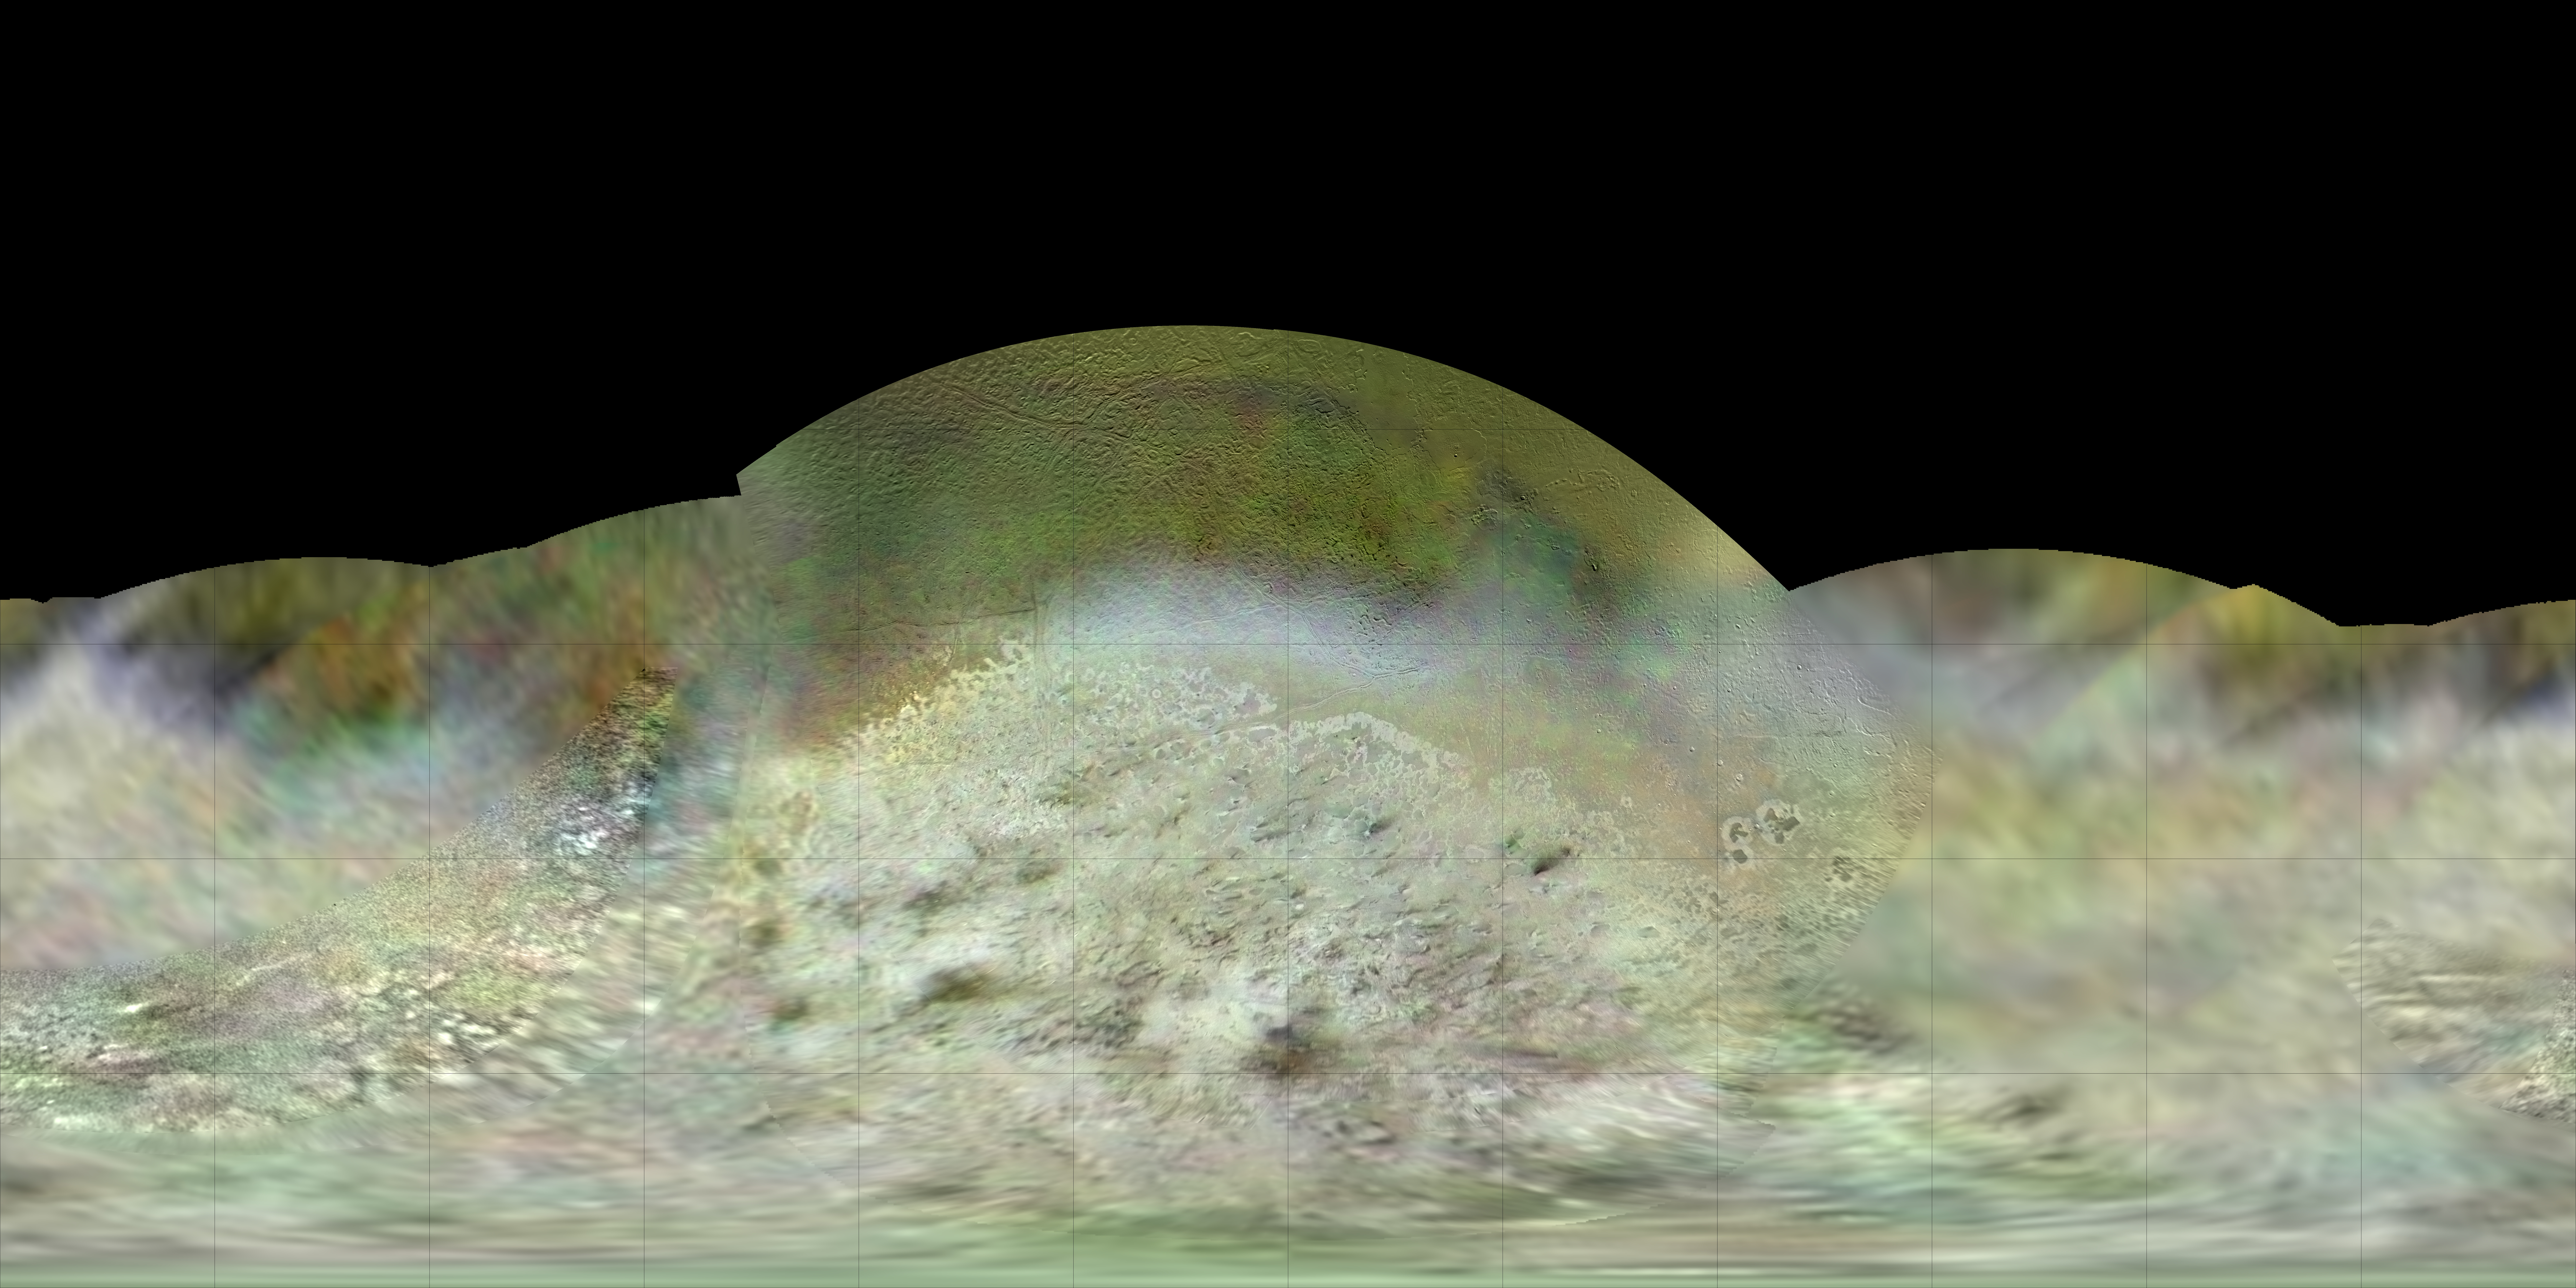

Map of Triton

The Voyager 2 spacecraft flew by Triton, a moon of Neptune, in the summer of 1989. Dr. Paul Schenk, a scientist at the Lunar and Planetary Institute in Houston, used Voyager data to construct the best-ever global color map of Triton. This map has a resolution of 1,970 feet (600 meters) per pixel. The colors have been enhanced to bring out contrast but are a close approximation to Triton’s natural colors. Voyager’s “eyes” saw in colors slightly different from human eyes, and this map was produced using orange, green and blue filter images.

The Voyager mission is managed by NASA’s Jet Propulsion Laboratory, in Pasadena, California, for NASA’s Science Mission Directorate (SMD) at NASA Headquarters in Washington. Caltech manages JPL for NASA.

Credit: NASA/JPL-Caltech/Lunar & Planetary Institute